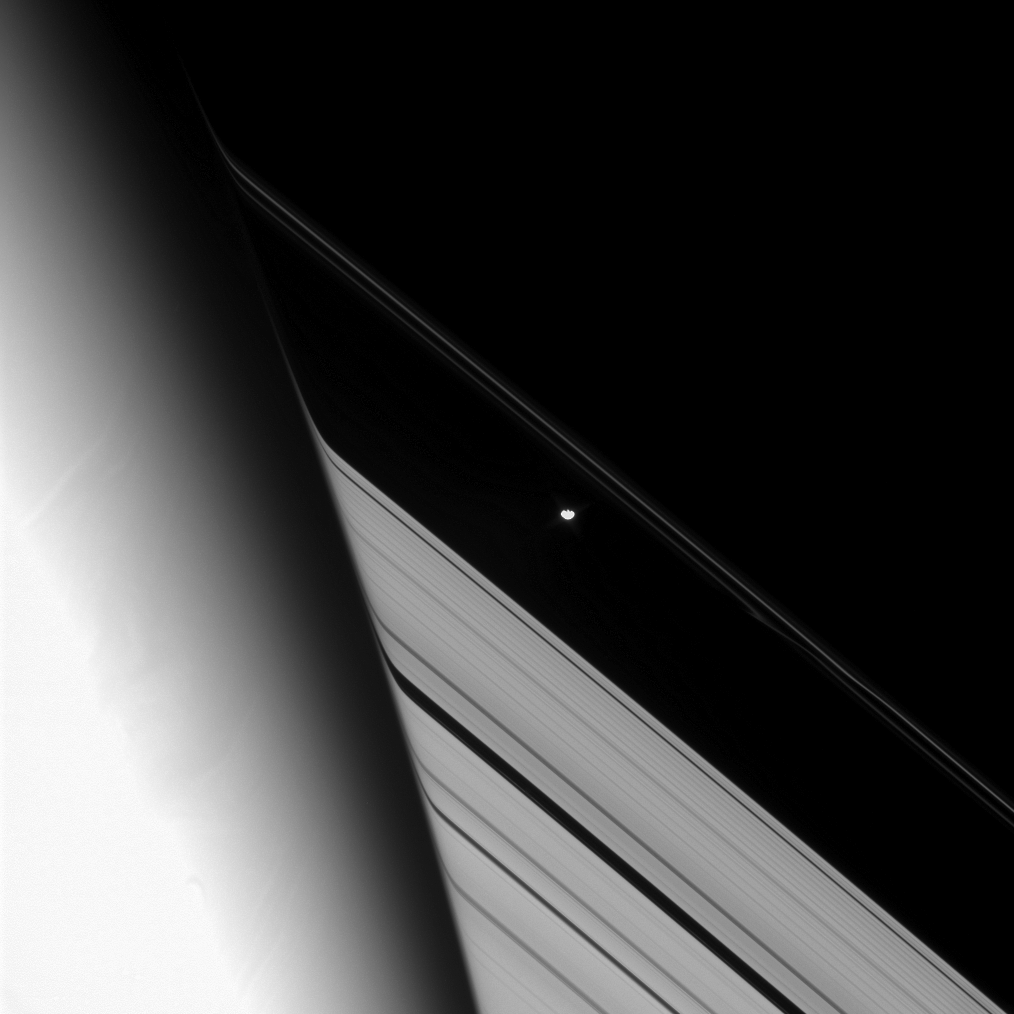

Tracking the Shepherd

The Cassini spacecraft tracks the shepherd moon Prometheus as it orbits Saturn.

This image is part of a sequence designed to monitor the evolution of a streamer of material in the F ring for nearly a full orbit, as it follows Prometheus. Here, Prometheus is just about to pass behind the planet. The faint streamer lies below and to the right of Prometheus (86 kilometers, or 53 miles across), in the faint, inner strand of the F ring.

See PIA08397 for a movie sequence of Cassini images that shows Prometheus creating a streamer.

This view looks toward the unilluminated side of the rings from about 21 degrees above the ringplane. Saturn’s upper atmosphere distorts the image of the rings near the planet’s limb.

The image was taken in visible light with the Cassini spacecraft narrow-angle camera on Aug. 9, 2008. The view was acquired at a distance of approximately 1.3 million kilometers (804,000 miles) from Prometheus. Image scale is 8 kilometers (5 miles) per pixel.

The Cassini-Huygens mission is a cooperative project of NASA, the European Space Agency and the Italian Space Agency. The Jet Propulsion Laboratory, a division of the California Institute of Technology in Pasadena, manages the mission for NASA’s Science Mission Directorate, Washington, D.C. The Cassini orbiter and its two onboard cameras were designed, developed and assembled at JPL. The imaging operations center is based at the Space Science Institute in Boulder, Colo.

Credit: NASA/JPL/Space Science Institute